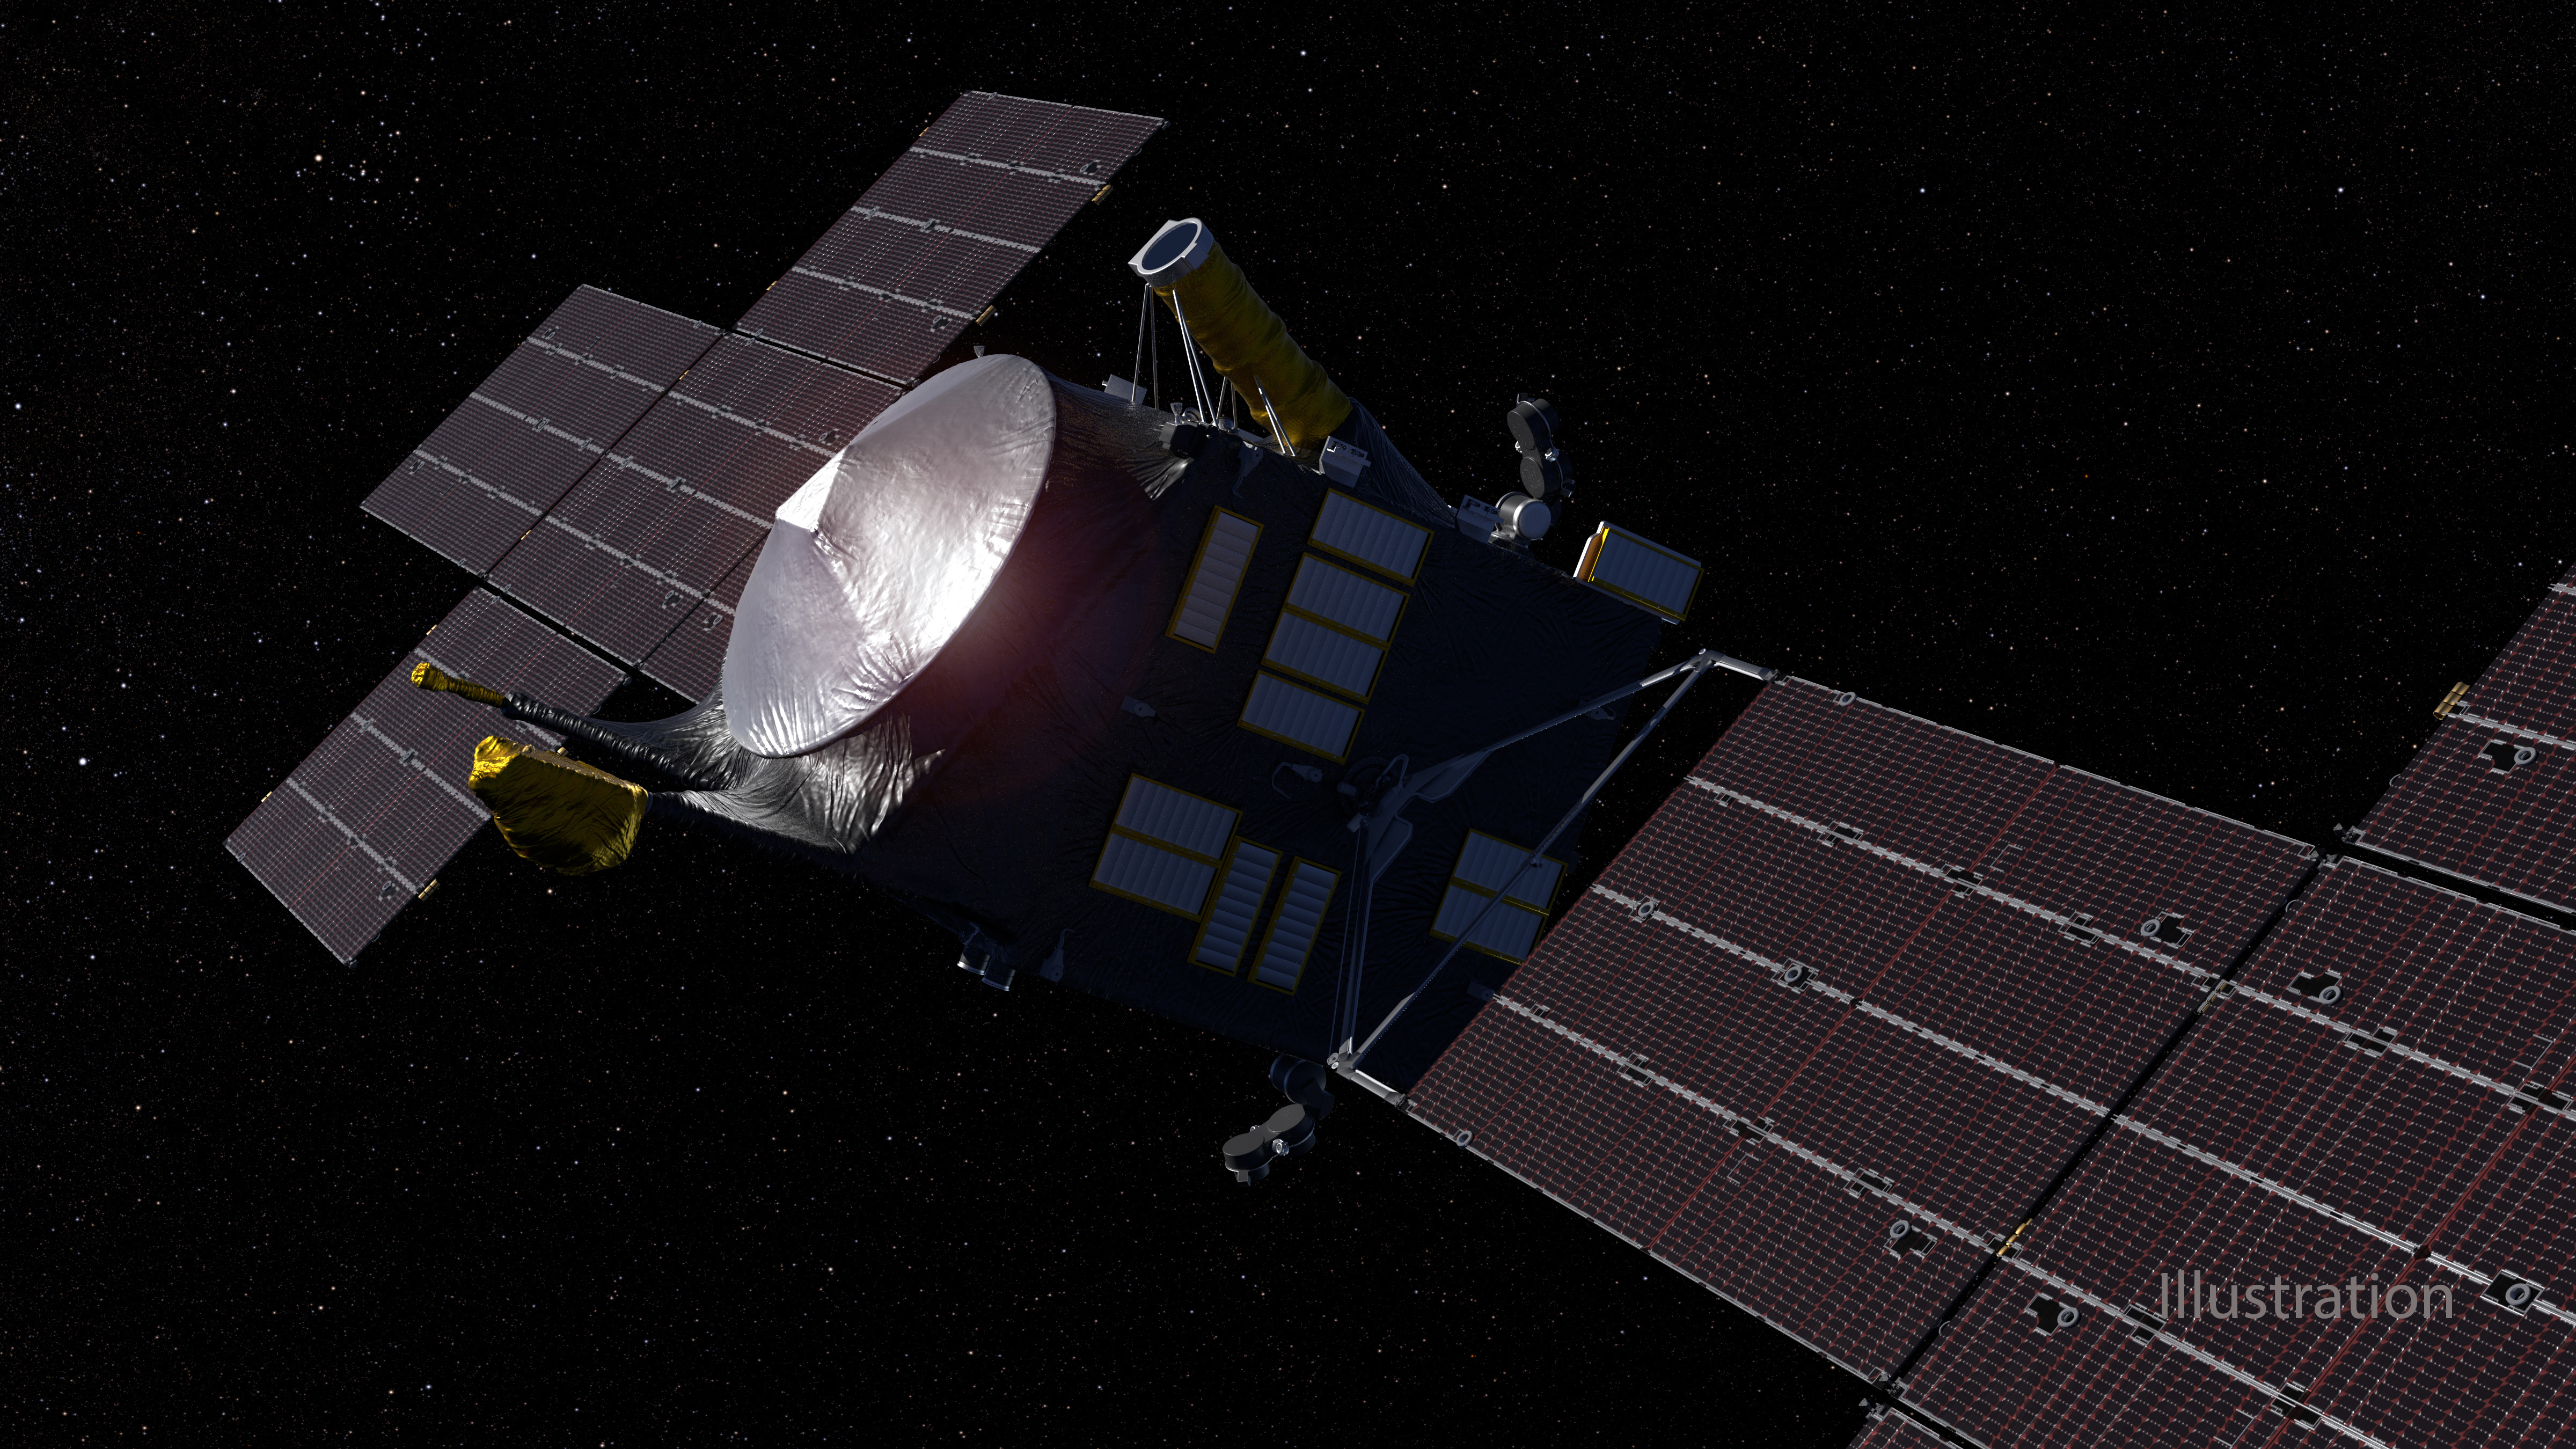

Psyche Spacecraft (Artist’s Concept)

This artist’s concept, updated as of June 2020, depicts NASA’s Psyche spacecraft. Set to launch in August 2022, the Psyche mission will explore a metal-rich asteroid of the same name that lies in the main asteroid belt between Mars and Jupiter. The spacecraft will arrive in early 2026 and orbit the asteroid for nearly two years to investigate its composition.

Scientists think that Psyche, unlike most other asteroids that are rocky or icy bodies, is made up of mostly iron and nickel — similar to the Earth’s core. The Psyche team will use a magnetometer to measure the asteroid’s magnetic field. A multispectral imager will capture images of the surface, as well as data about the Psyche’s composition and topography. Spectrometers will analyze the neutrons and gamma rays coming from the surface to reveal the elements that make up the asteroid itself.

Maxar Technologies in Palo Alto, California, is building the main body of the spacecraft, called the Solar Electric Propulsion (SEP) Chassis. Maxar also will deliver the five-panel solar arrays, shown here, that will provide the power for the spacecraft systems.

The image was created by Peter Rubin.

Arizona State University in Tempe leads the mission. NASA’s Jet Propulsion Laboratory in Southern California is responsible for the mission’s overall management, system engineering, integration and test, and mission operations.

Credit: NASA/JPL-Caltech/ASU